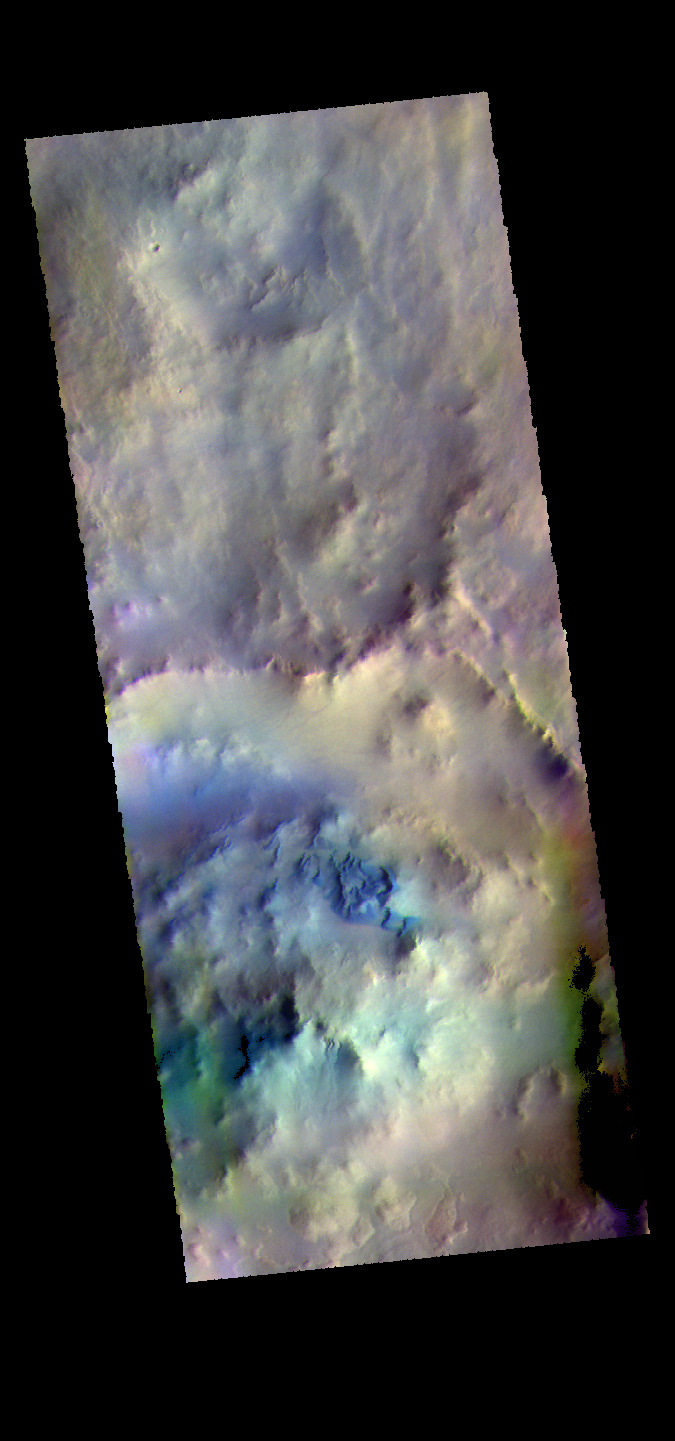

Noachis Terra Dunes – False Color

The THEMIS VIS camera contains 5 filters. The data from different filters can be combined in multiple ways to create a false color image. These false color images may reveal subtle variations of the surface not easily identified in a single band image. Today’s false color image shows dunes in an unnamed crater in Noachis Terra.

Credit: NASA/JPL-Caltech/ASU